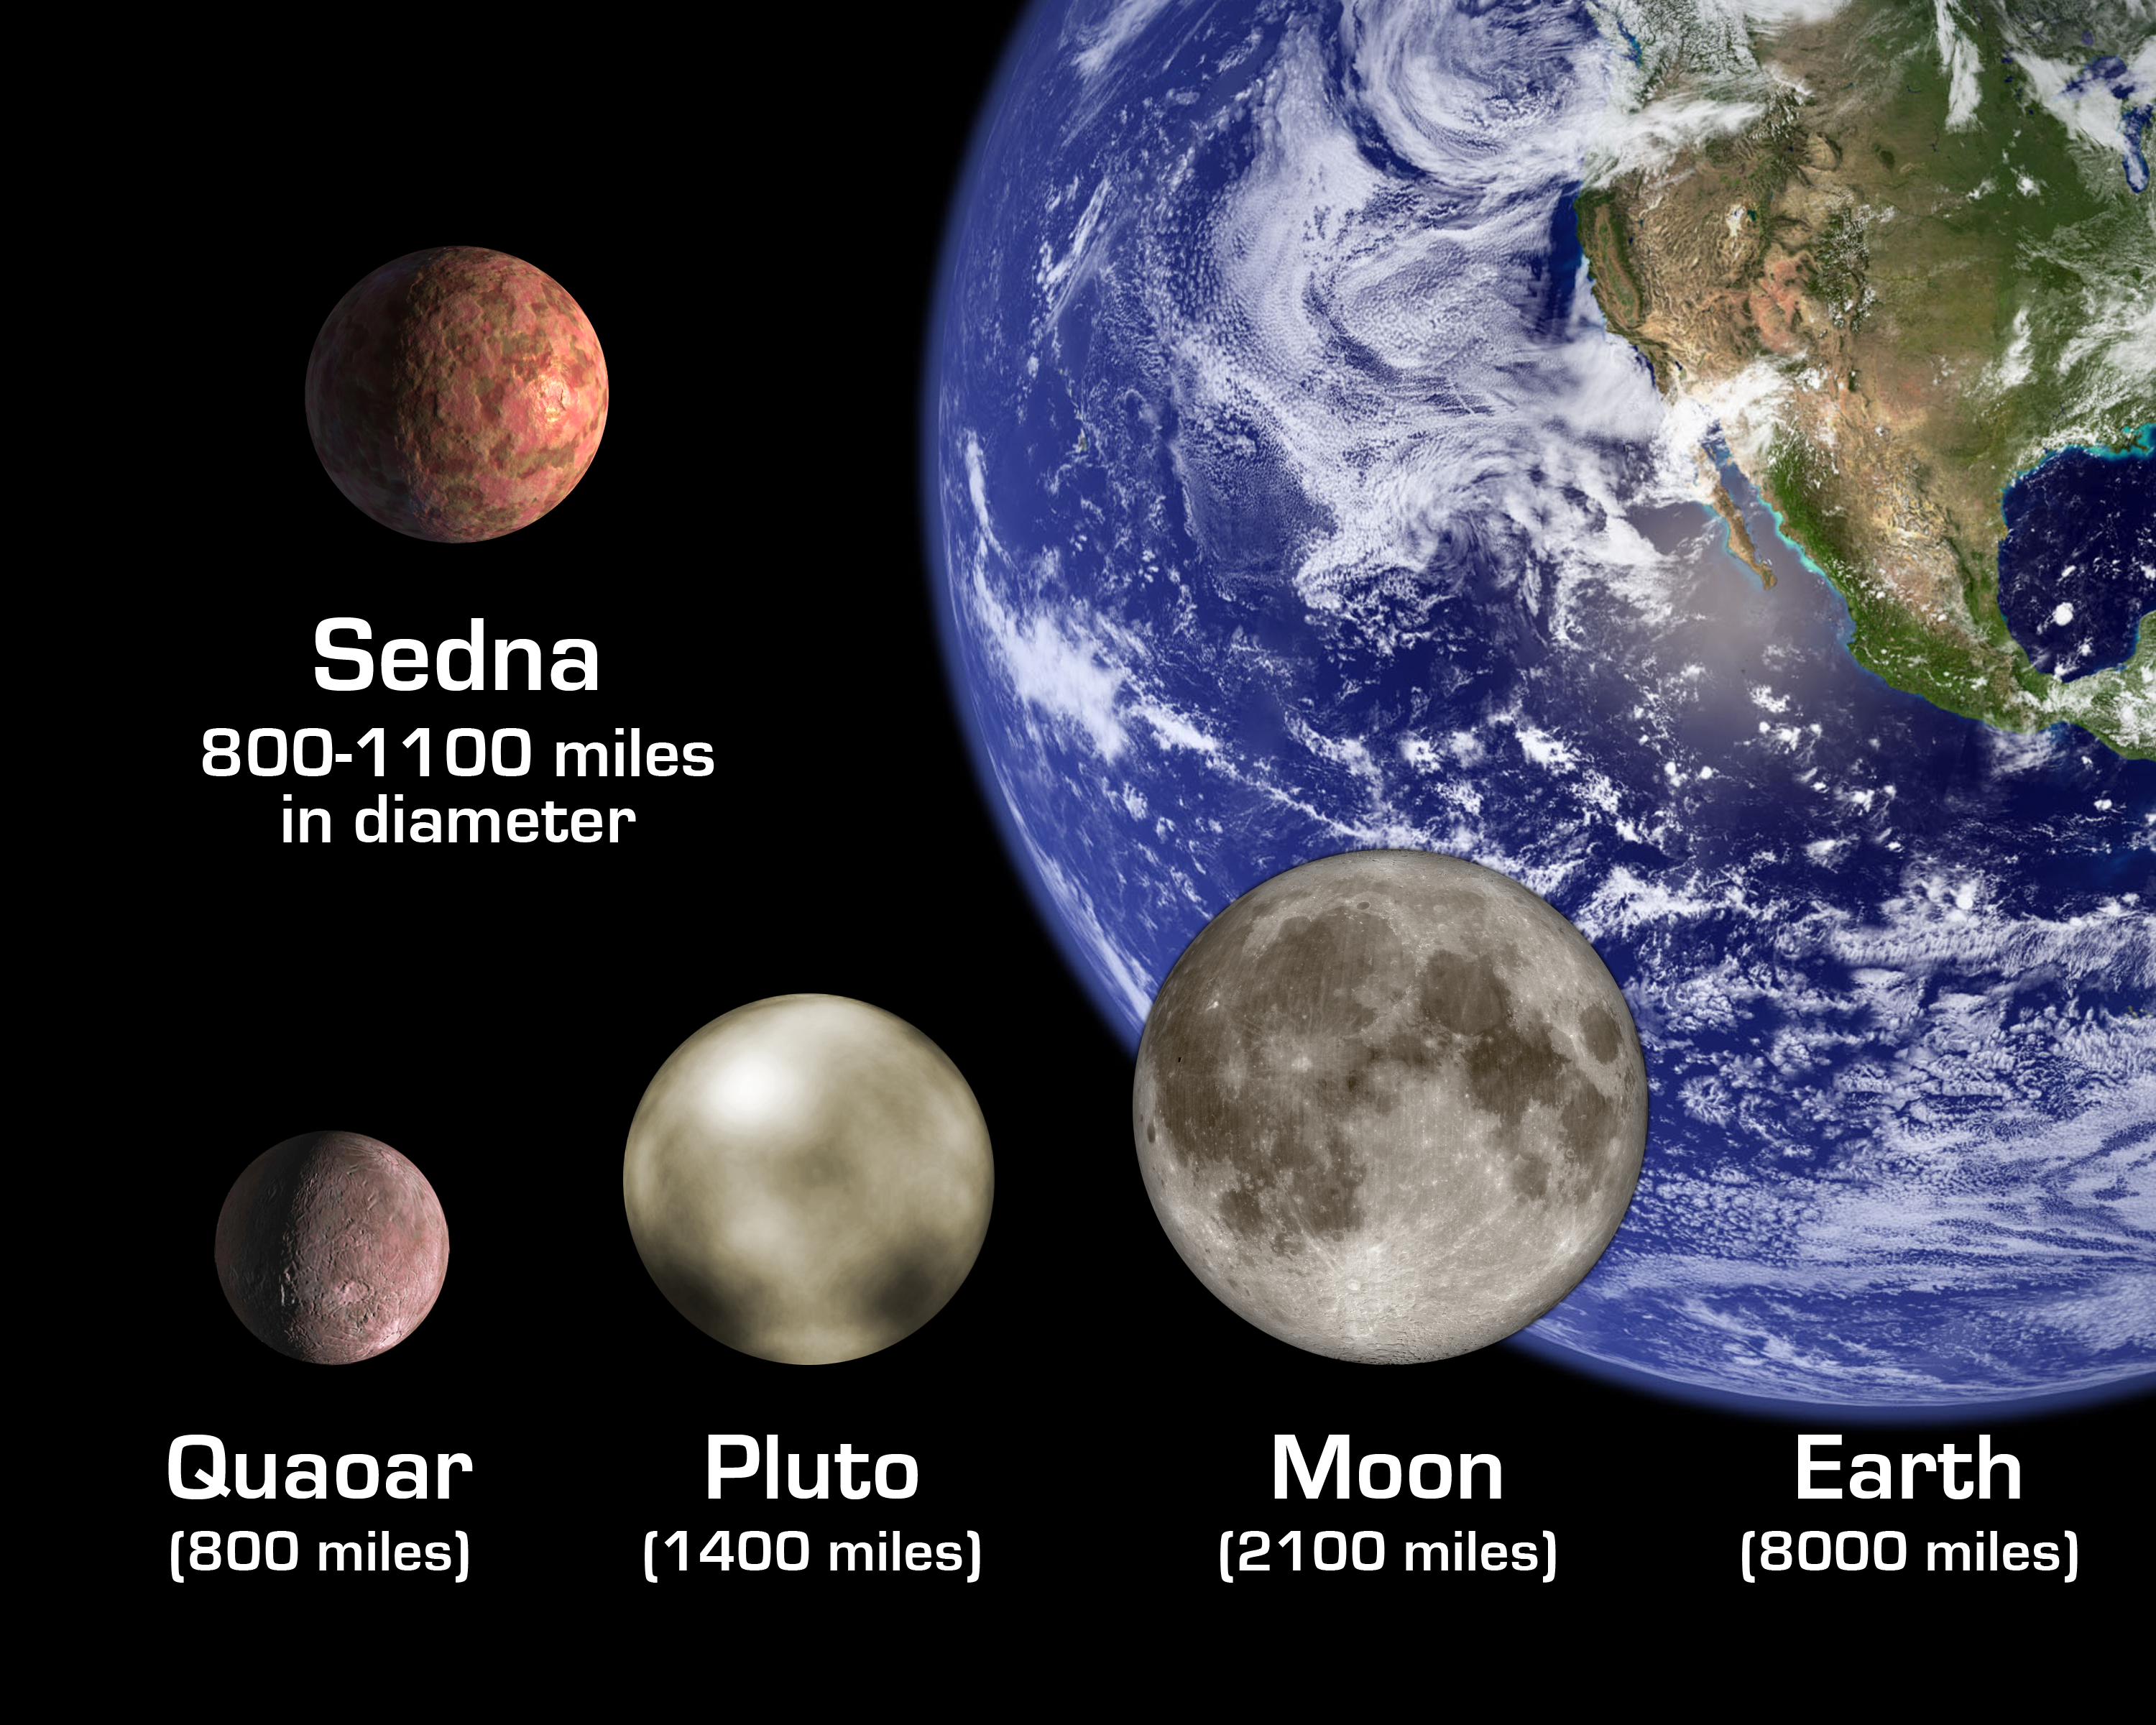

Size Comparisons

The artist's rendition shows the newly discovered planet-like object, dubbed "Sedna," in relation to other bodies in the Solar System, including Earth and its Moon; Pluto; and Quaoar, a planetoid beyond Pluto that was until now the largest known object beyond Pluto. The diameter of Sedna is slightly smaller than Pluto's but likely somewhat larger than Quaoar.

Credit: Courtesy NASA/JPL-Caltech